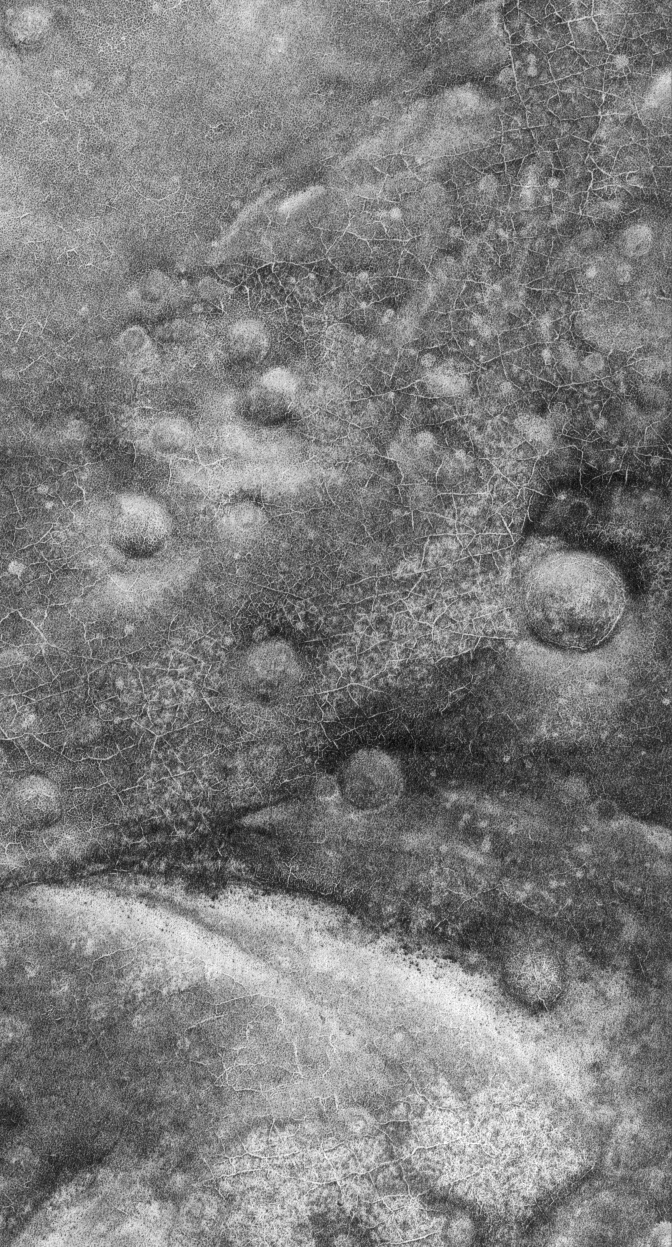

Polygons and Craters

3 September 2005
This Mars Global Surveyor (MGS) Mars Orbiter Camera (MOC) image shows polygons enhanced by subliming seasonal frost in the martian south polar region. Polygons similar to these occur in frozen ground at high latitudes on Earth, suggesting that perhaps their presence on Mars is also a sign that there is or once was ice in the shallow subsurface. The circular features are degraded meteor impact craters.

Location near: 72.2°S, 310.3°W
Image width: width: ~3 km (~1.9 mi)
Illumination from: upper left
Season: Southern Spring

Credit: NASA/JPL/Malin Space Science Systems